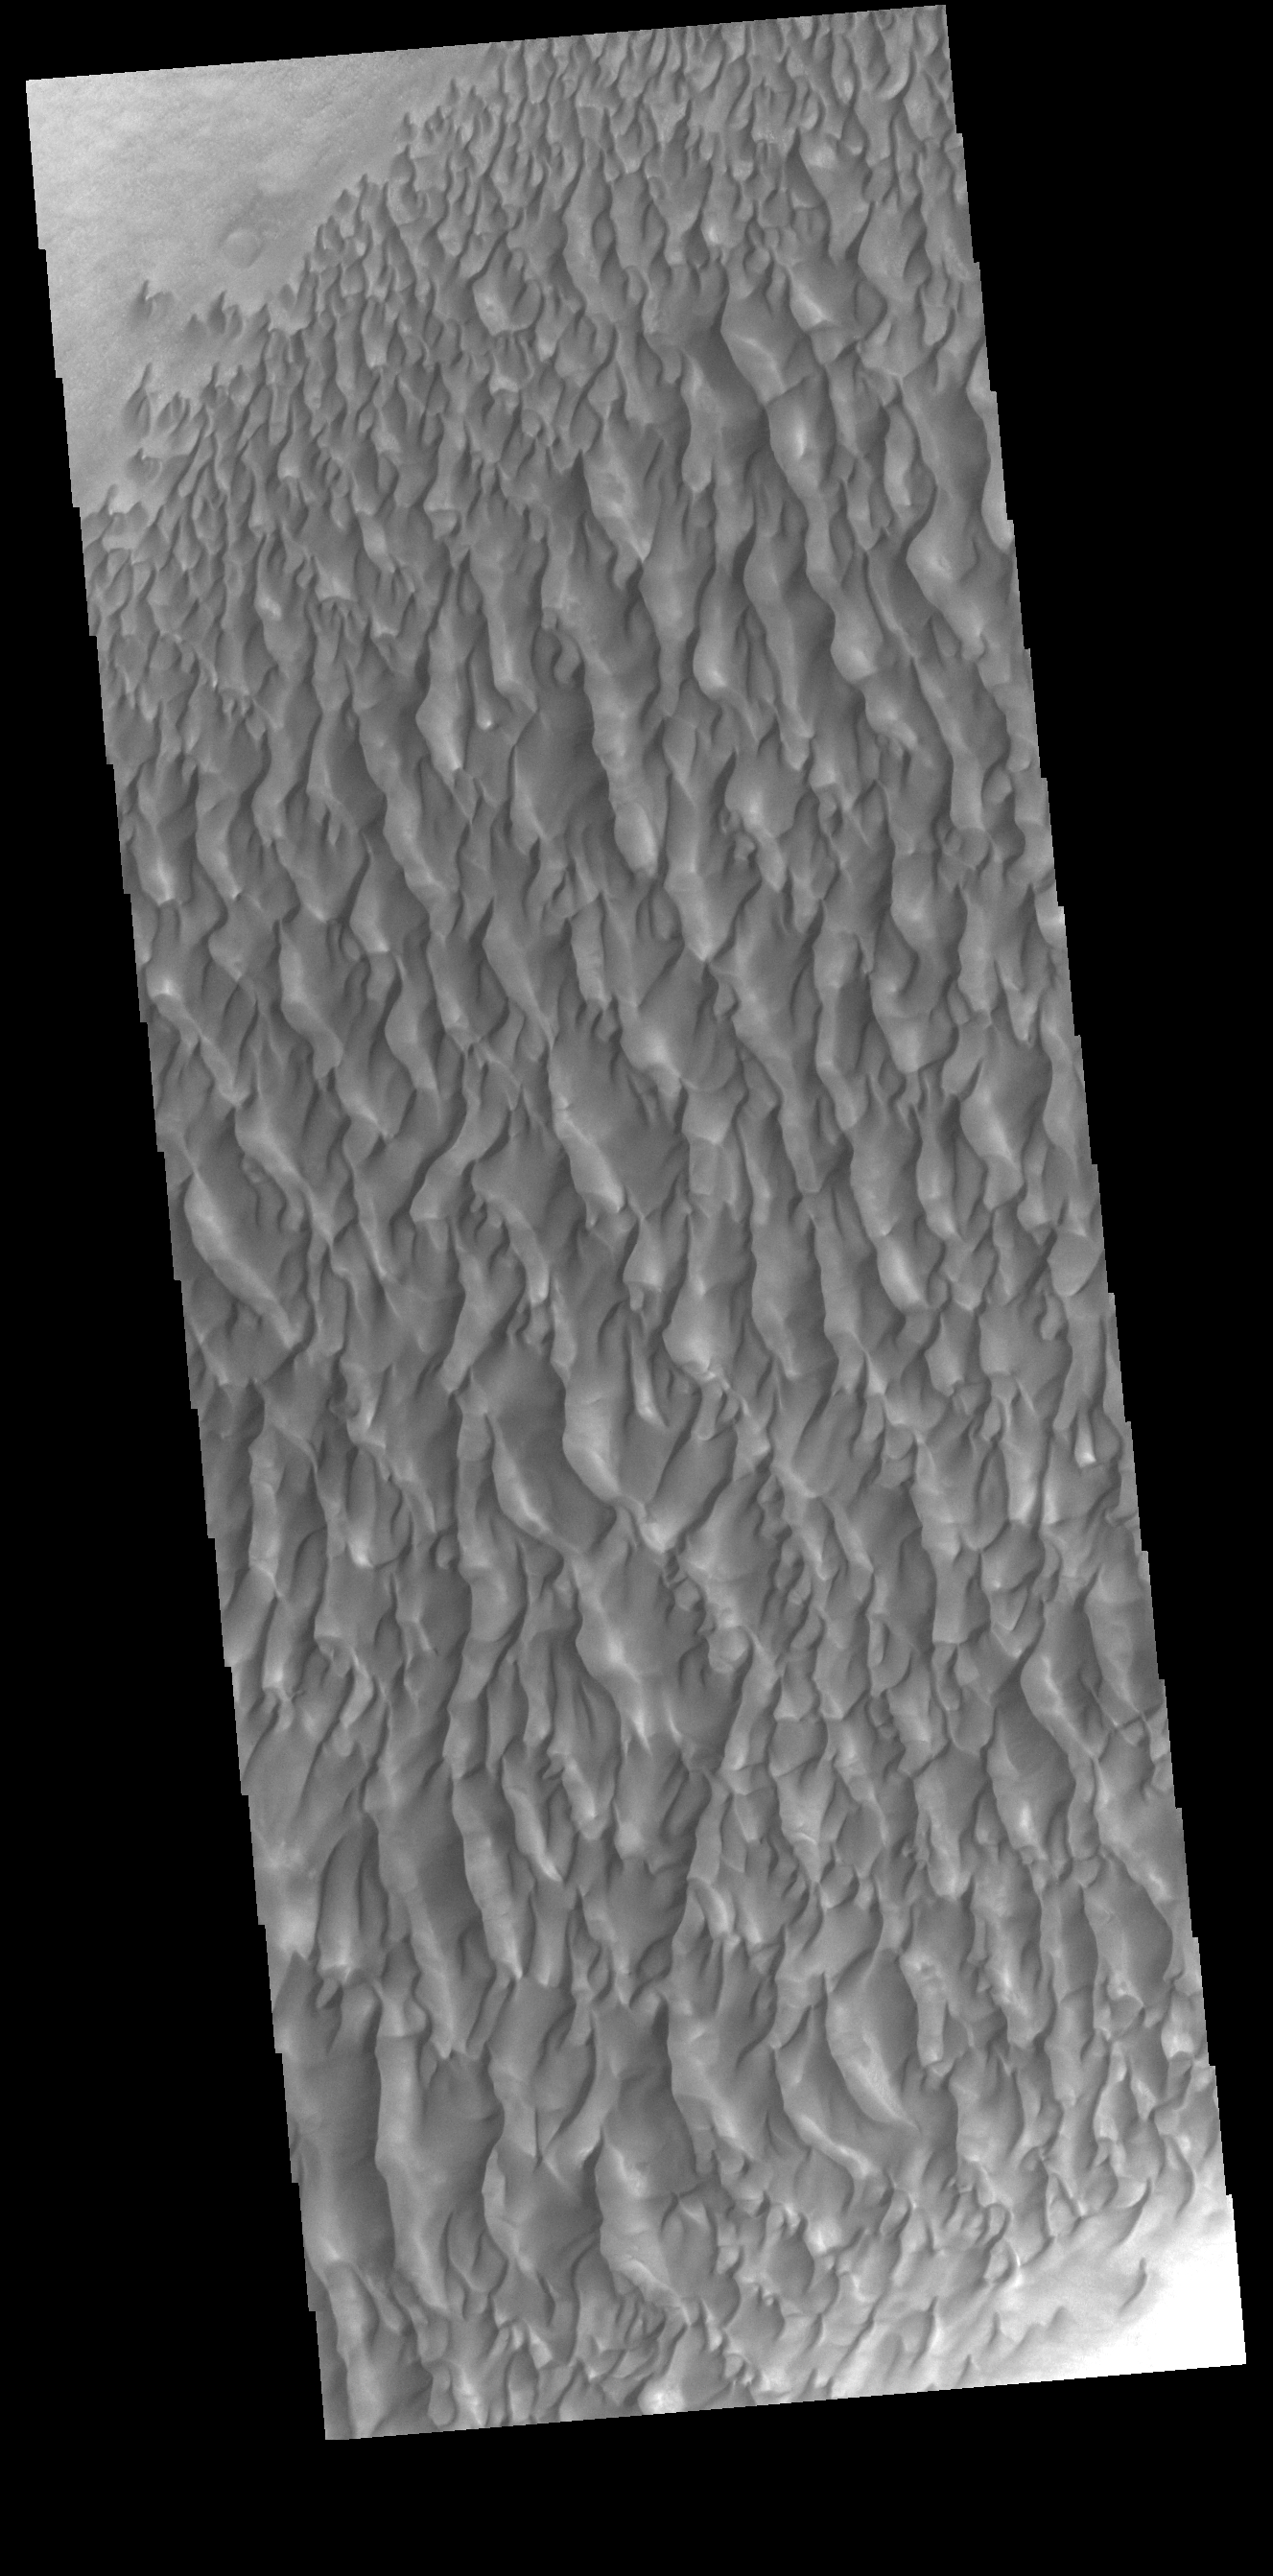

Proctor Crater Dunes

This VIS image shows part of the extensive dune field on the floor of Proctor Crater. Proctor Crater is located in Noachis Terra.

Credit: NASA/JPL-Caltech/ASU